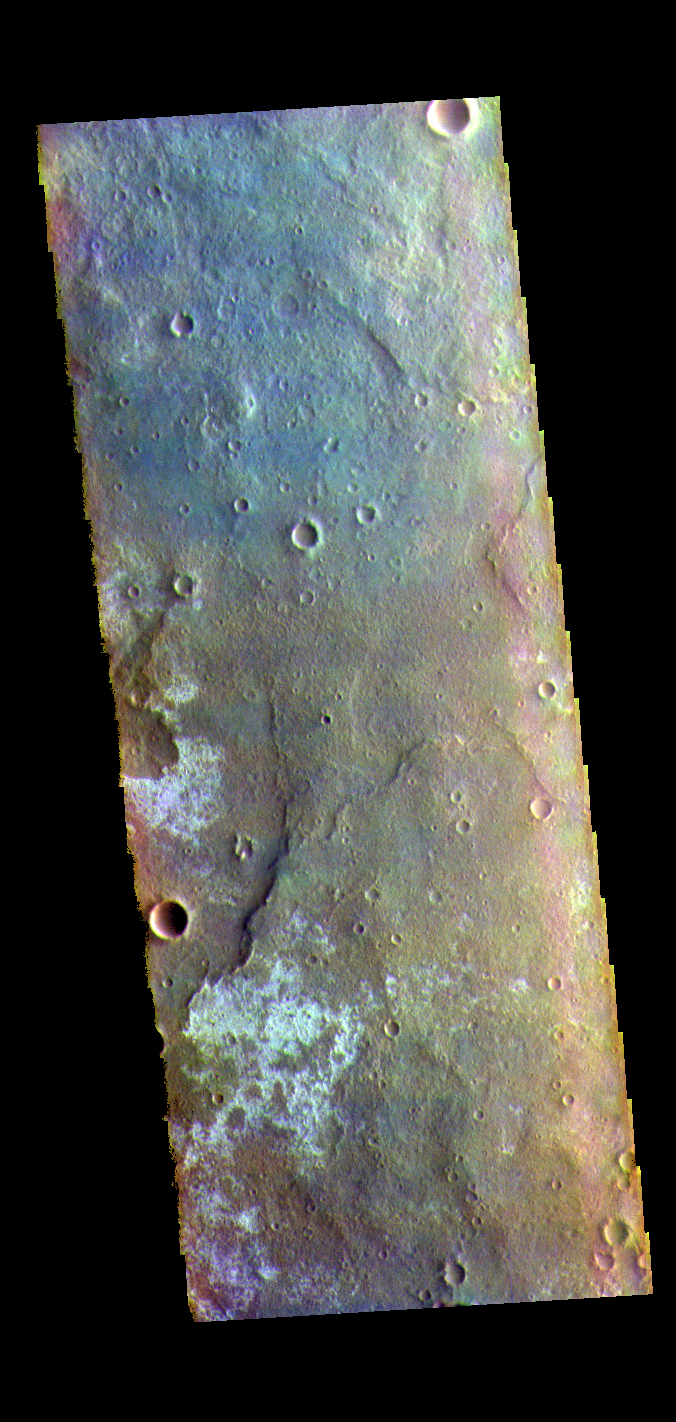

Tyrrhena Terra – False Color

The THEMIS VIS camera contains 5 filters. The data from different filters can be combined in multiple ways to create a false color image. These false color images may reveal subtle variations of the surface not easily identified in a single band image. Today’s false color image shows part of Tyrrhena Terra.

Credit: NASA/JPL-Caltech/ASU